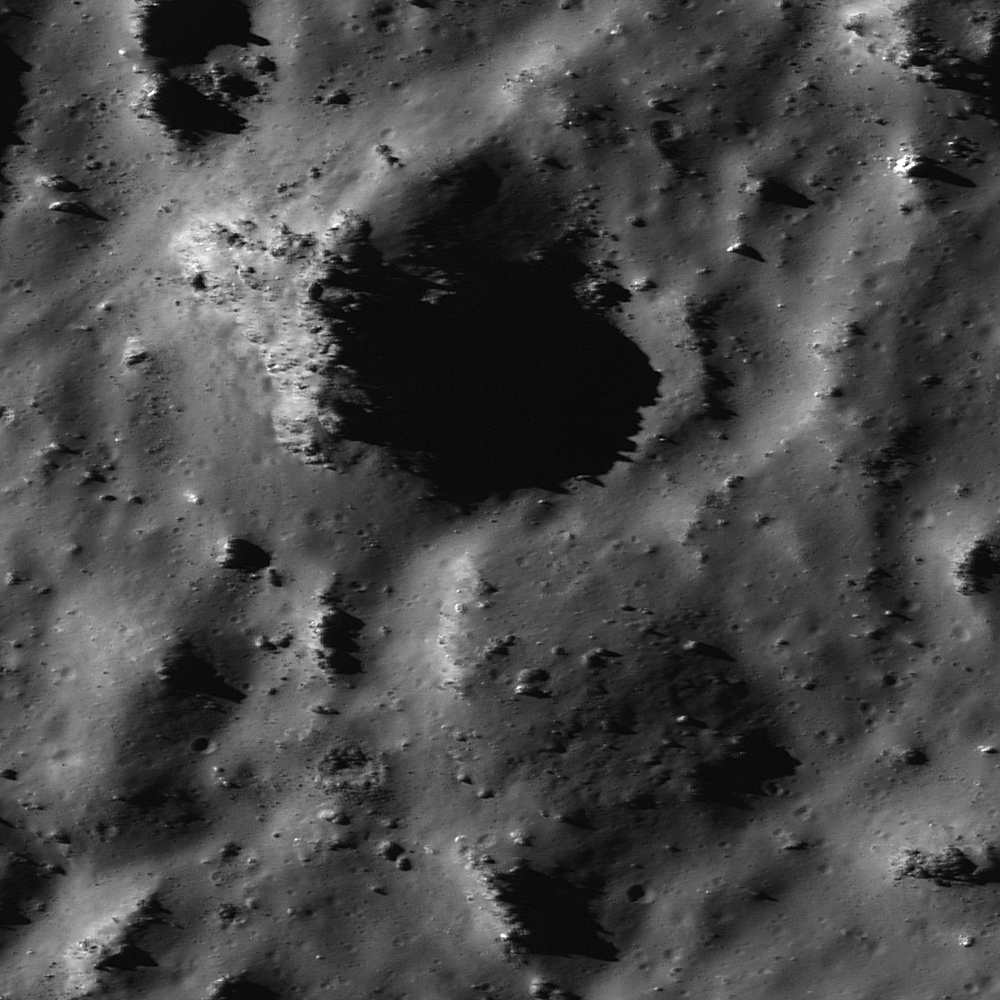

Impact Melt Features in Tycho Crater’s Floor

Depressions and positive relief features in Tycho crater were caused by a complex mixture of granular material and impact melt settling to the floor. Image width is 370 meters (1214 feet), LROC NAC M119923147L.

Impact melt creates a wide variety of features on the Moon. These include melt ponds, draped ejecta, viscous flows, linear and nonlinear depressions, and positive relief features. As impact melts mix with loose rock during crater formation, solid pieces of rock stick above the surface of the ponding melt to form little peaks (positive relief features). The depressions are possibly cooling fractures in the melt that result as the melt slowly solidifies and contracts (the opposite of how water behaves when it freezes), however they could also be part of an impact melt drainage network. We don’t know for certain know the origin of all of these features, the best way to find out is to have astronauts traverse this terrain while exploring the Moon.

NASA’s Goddard Space Flight Center built and manages the mission for the Exploration Systems Mission Directorate at NASA Headquarters in Washington. The Lunar Reconnaissance Orbiter Camera was designed to acquire data for landing site certification and to conduct polar illumination studies and global mapping. Operated by Arizona State University, LROC consists of a pair of narrow-angle cameras (NAC) and a single wide-angle camera (WAC). The mission is expected to return over 70 terabytes of image data.

Credit: NASA/GSFC/Arizona State University